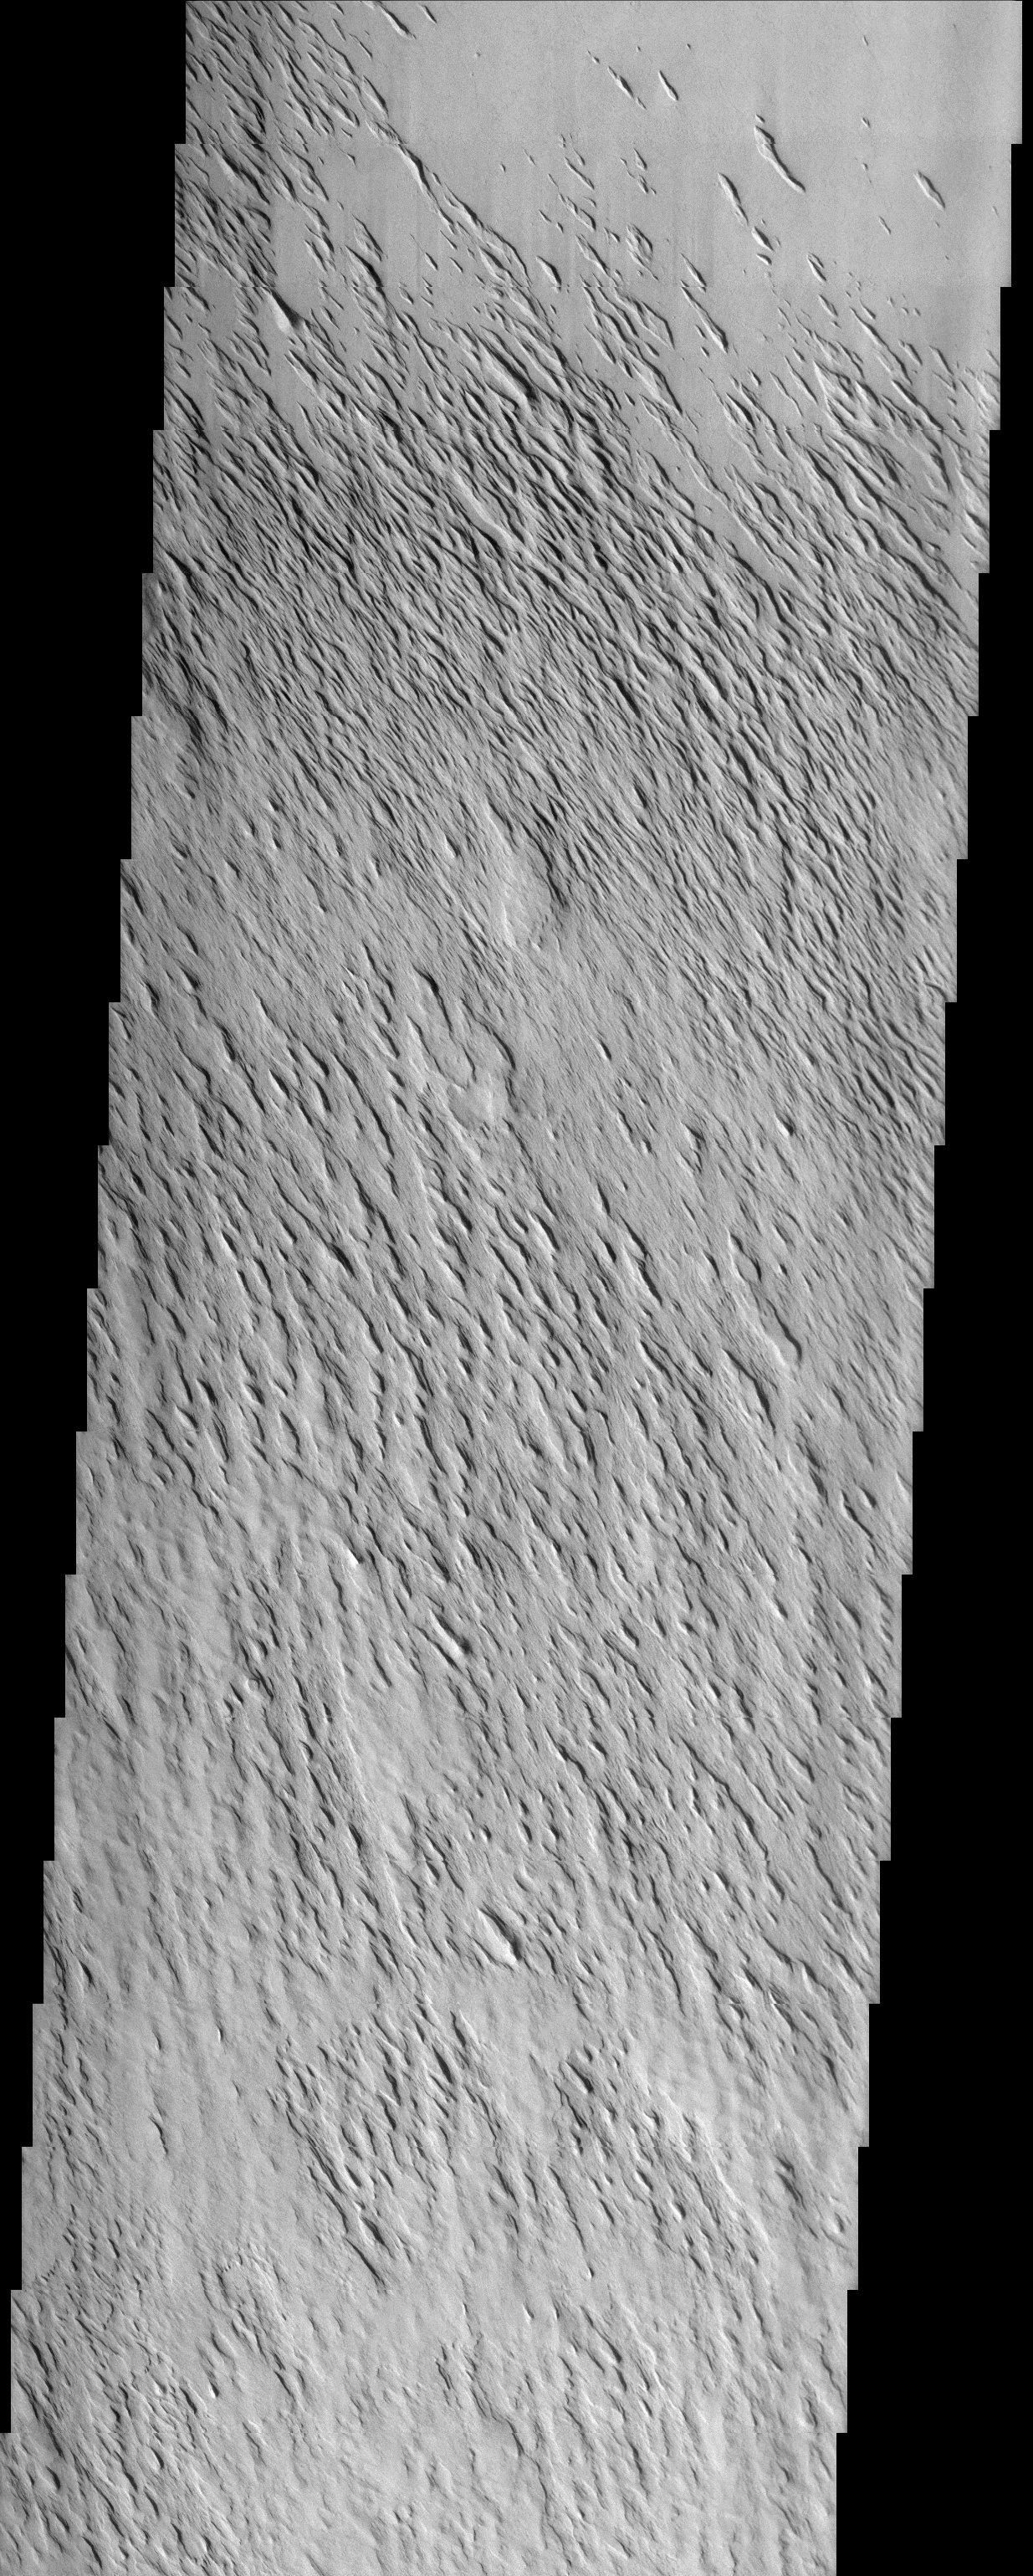

Medusae Fossae Formation

(Released 16 April 2002)
The Science

This THEMIS visible image was acquired near 11° N, 159° W (201° E) and shows examples of the remarkable variations that can be seen in the erosion of the Medusae Fossae Formation. This Formation is a soft, easily eroded deposit that extends for nearly 1,000 km along the equator of Mars. In this region, like many others throughout the Medusae Fossae Formation, the surface has been eroded by the wind into a series of linear ridges called yardangs. These ridges generally point in direction of the prevailing winds that carved them, and demonstrate the power of martian winds to erode the landscape of Mars. The easily eroded nature of the Medusae Fossae Formation suggests that it is composed of weakly cemented particles, and was most likely formed by the deposition of wind-blown dust or volcanic ash. Within this single image it is possible to see differing amounts of erosion and stripping of layers in the Medusae Fossae Formation. Near the bottom (southern) edge of the image a rock layer with a relatively smooth upper surface covers much of the image. Moving upwards (north) in the image this layer becomes more and more eroded. At first there are isolated regions where the smooth unit has been eroded to produce sets of parallel ridges and knobs. Further north these linear knobs increase in number, and only small, isolated patches of the smooth upper surface remain. Finally, at the top of the image, even the ridges have been removed, exposing the remarkably smooth top of hard, resistant layer below. This sequence of layers with differing hardness and resistance to erosion is common on Earth and on Mars, and suggests significant variations in the physical properties, composition, particle size, and/or cementation of these martian layers. As is common throughout the Medusae Fossae Formation, very few impact craters are visible, indicating that the surface exposed is relatively young, and that the process of erosion may be active today.

The Story
“Yardang!”

Now, that may seem like a peculiar-sounding curse word, but nobody would get in trouble for using it. A yardang is one of the very cool-sounding words geologists use to describe long, irregular features like the ones seen in this image. Yardangs are grooved, furrowed ridges that form as the wind erodes away weakly cemented material in the region. Rippling across the surface, yardangs tell the story of how the powerful Martian wind carved the surface into such a gorgeous pattern over time. (Don’t miss clicking on the above image to see a detailed view, in which the beauty and almost dance-like symmetry of the waving terrain pops out in highly compelling, three-dimensional texture.)

It may be easy to see which way the wind blows in this area, since these streamlined features point in the direction of prevailing winds. But how can geologists understand the various kinds of terrain seen here? First, they have to study the different patterns of erosion, looking closely at how the wind has stripped off certain layers and not others.

Want to be a geologist yourself? Start at the bottom of the image and scroll upward, and see how the relatively smooth, higher terrain toward the south gradually becomes more and more eroded. Moving up the image, at first you?ll see only a few, isolated regions of parallel ridges and knolls. Go a little farther north with your eyes (toward the center of the image), and you?ll see how these linear knobs really get going! Once you get to the top of the image, only patches of these grooved ridges remain, leaving an incredibly smooth, wind-scrubbed surface behind. You know this layer has to be made of pretty hard material, because it seems impervious to further erosion.

Geologists studying Mars can compare these Martian yardangs to examples found on Earth, such as those in the Lut desert of Iran. Humans have even been known to use the wind as their inspiration, sculpting the shape of yardangs themselves. The famous sphynx at Giza in Egypt is thought to be a yardang that’s been whittled down a little more by ancient human chiselers.

Credit: NASA/JPL/Arizona State University